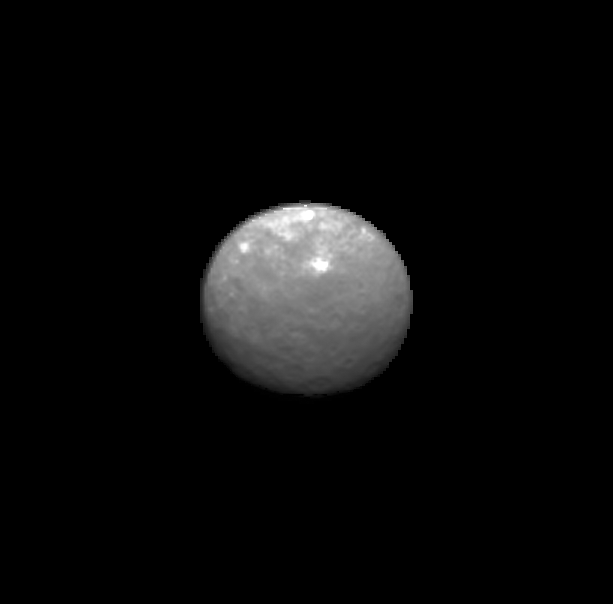

Animation of Ceres on Approach

This animation showcases a series of images NASA’s Dawn spacecraft took on approach to Ceres on Feb. 4, 2015 at a distance of about 90,000 miles (145,000 kilometers) from the dwarf planet. These latest pictures of Ceres are the sharpest to date, at a resolution of 8.5 miles (14 kilometers) per pixel.

Dawn’s mission to Vesta and Ceres is managed by the Jet Propulsion Laboratory for NASA’s Science Mission Directorate in Washington. Dawn is a project of the directorate’s Discovery Program, managed by NASA’s Marshall Space Flight Center in Huntsville, Alabama. UCLA is responsible for overall Dawn mission science. Orbital ATK, Inc., of Dulles, Virginia, designed and built the spacecraft. JPL is managed for NASA by the California Institute of Technology in Pasadena. The framing cameras were provided by the Max Planck Institute for Solar System Research, Göttingen, Germany, with significant contributions by the German Aerospace Center (DLR) Institute of Planetary Research, Berlin, and in coordination with the Institute of Computer and Communication Network Engineering, Braunschweig. The visible and infrared mapping spectrometer was provided by the Italian Space Agency and the Italian National Institute for Astrophysics, built by Selex ES, and is managed and operated by the Italian Institute for Space Astrophysics and Planetology, Rome. The gamma ray and neutron detector was built by Los Alamos National Laboratory, New Mexico, and is operated by the Planetary Science Institute, Tucson, Arizona.

Credit: NASA/JPL-Caltech/UCLA/MPS/DLR/IDA/PSI